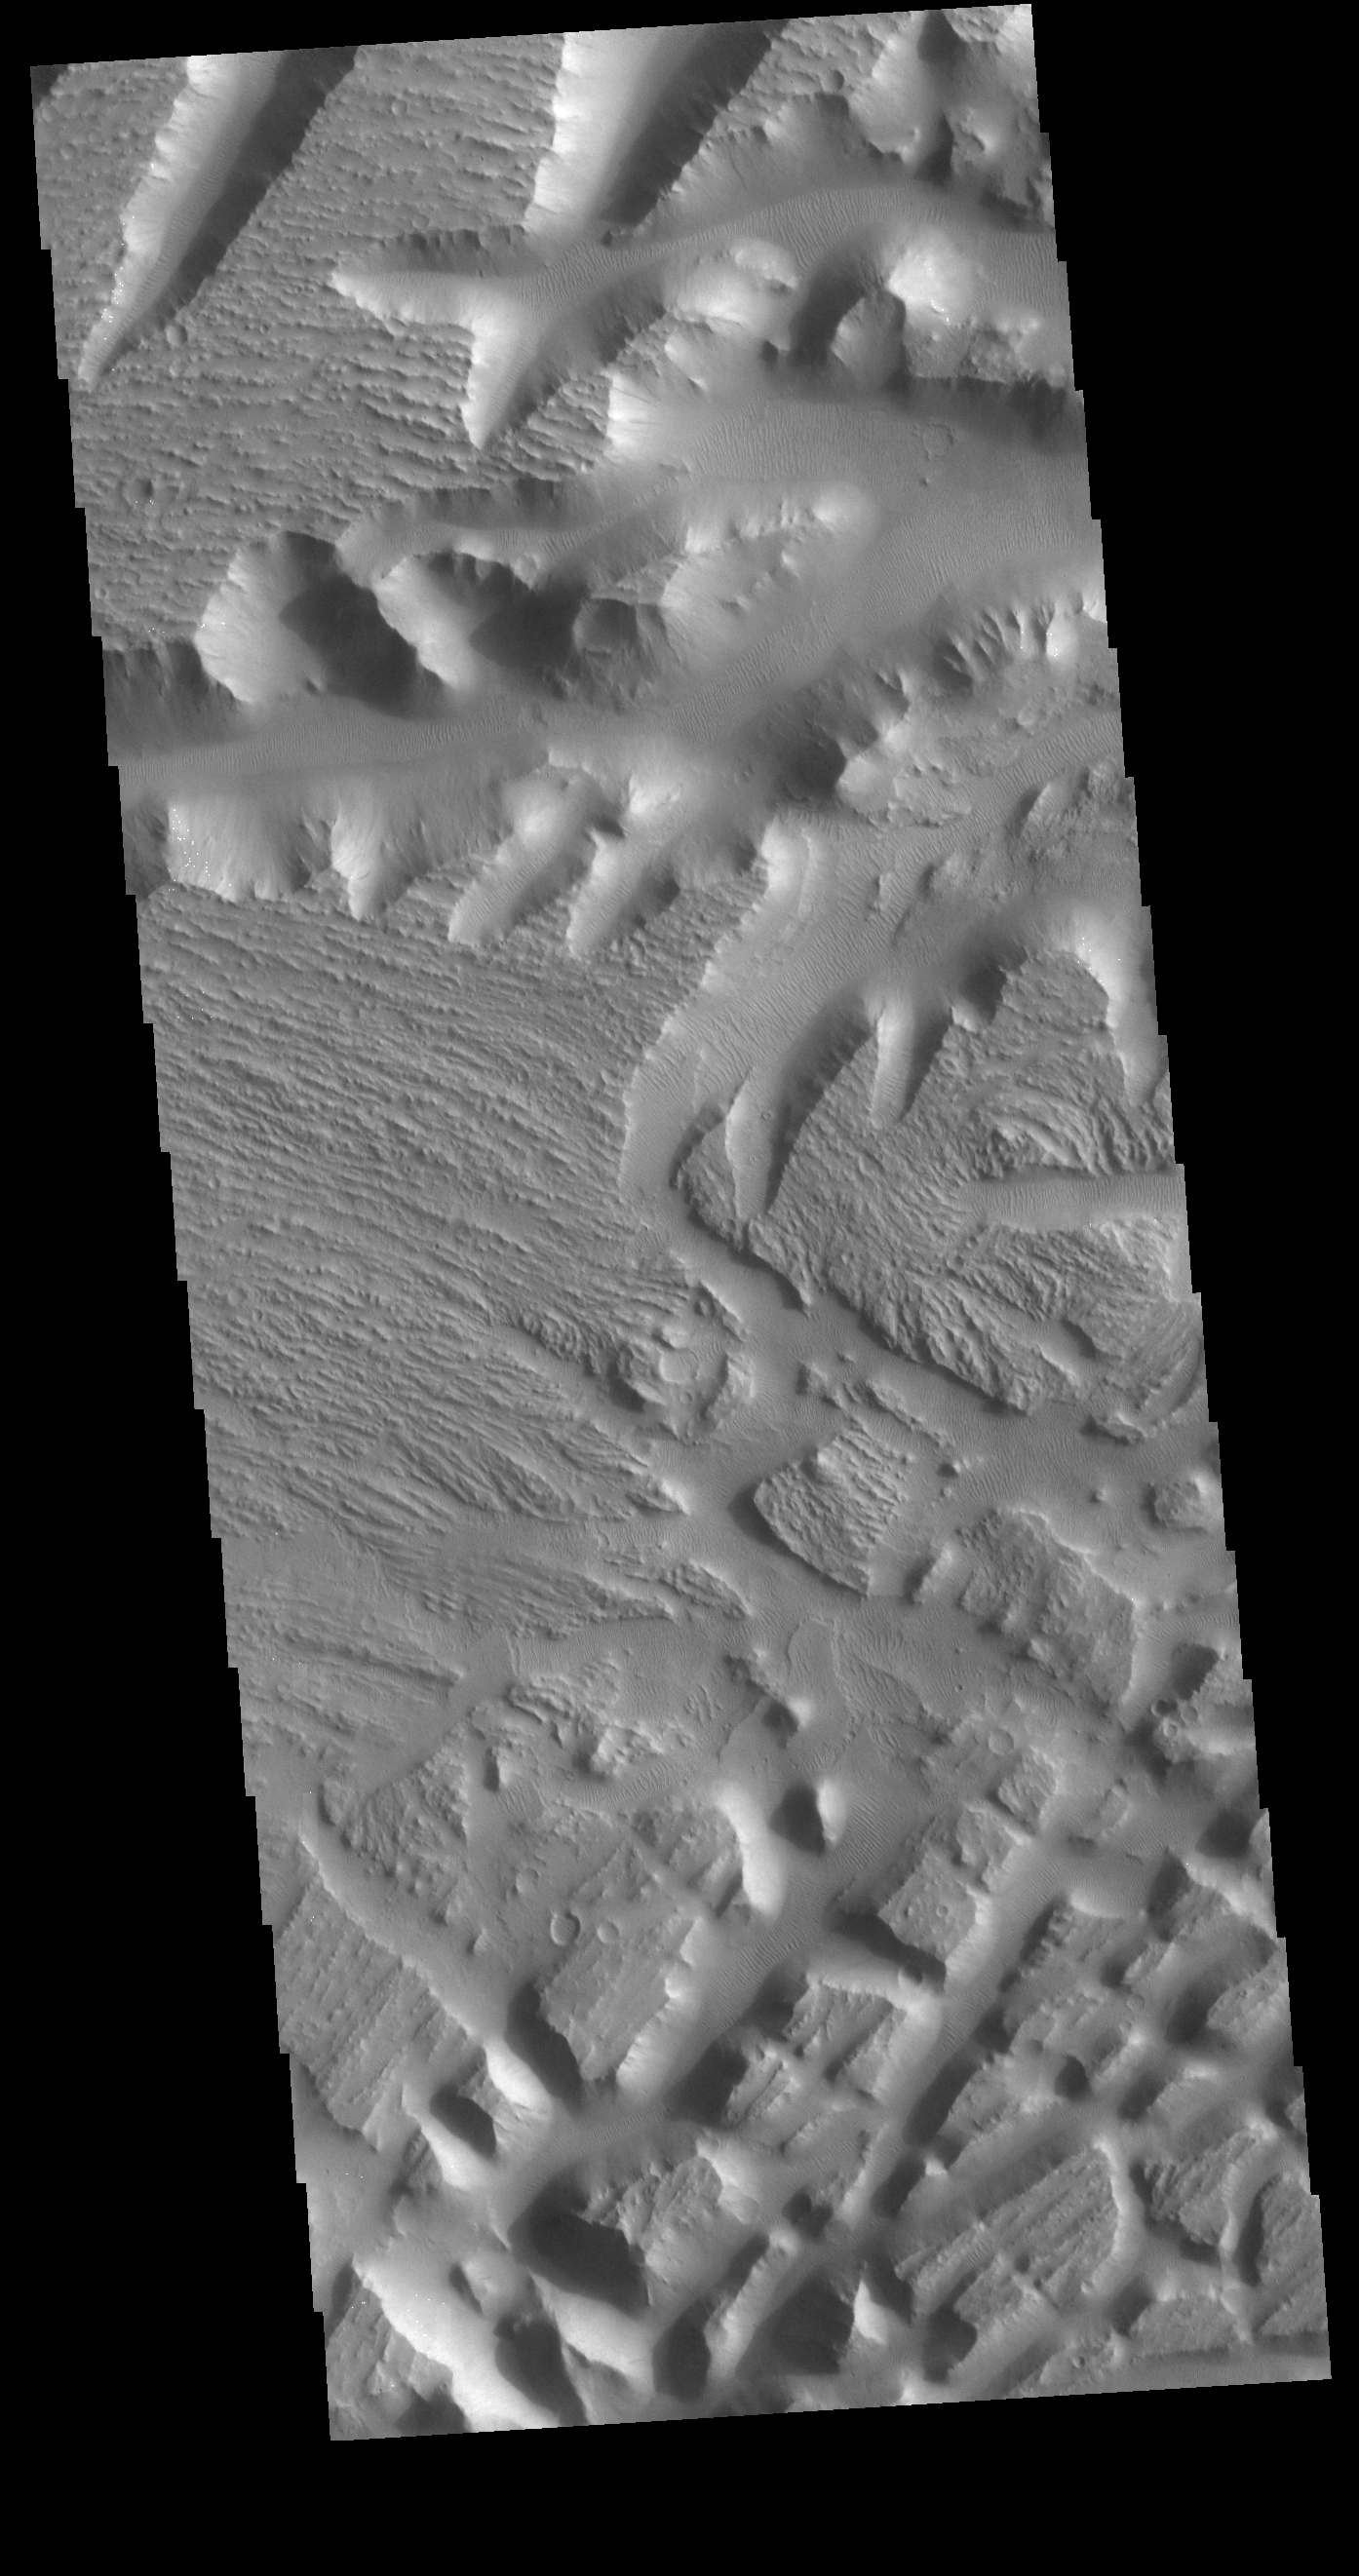

Nilus Mensae

This VIS image covers part of Nilus Mensae. Located in the region where the northward flowing channel from Valles Marineris becomes the eastward flowing Kasei Valles, Nilus Mensae is a complex region of tectonic faulting and fluid flow features. In addition to the scoured surface, sand dunes are visible in depressions throughout the image.

Credit: NASA/JPL-Caltech/ASU